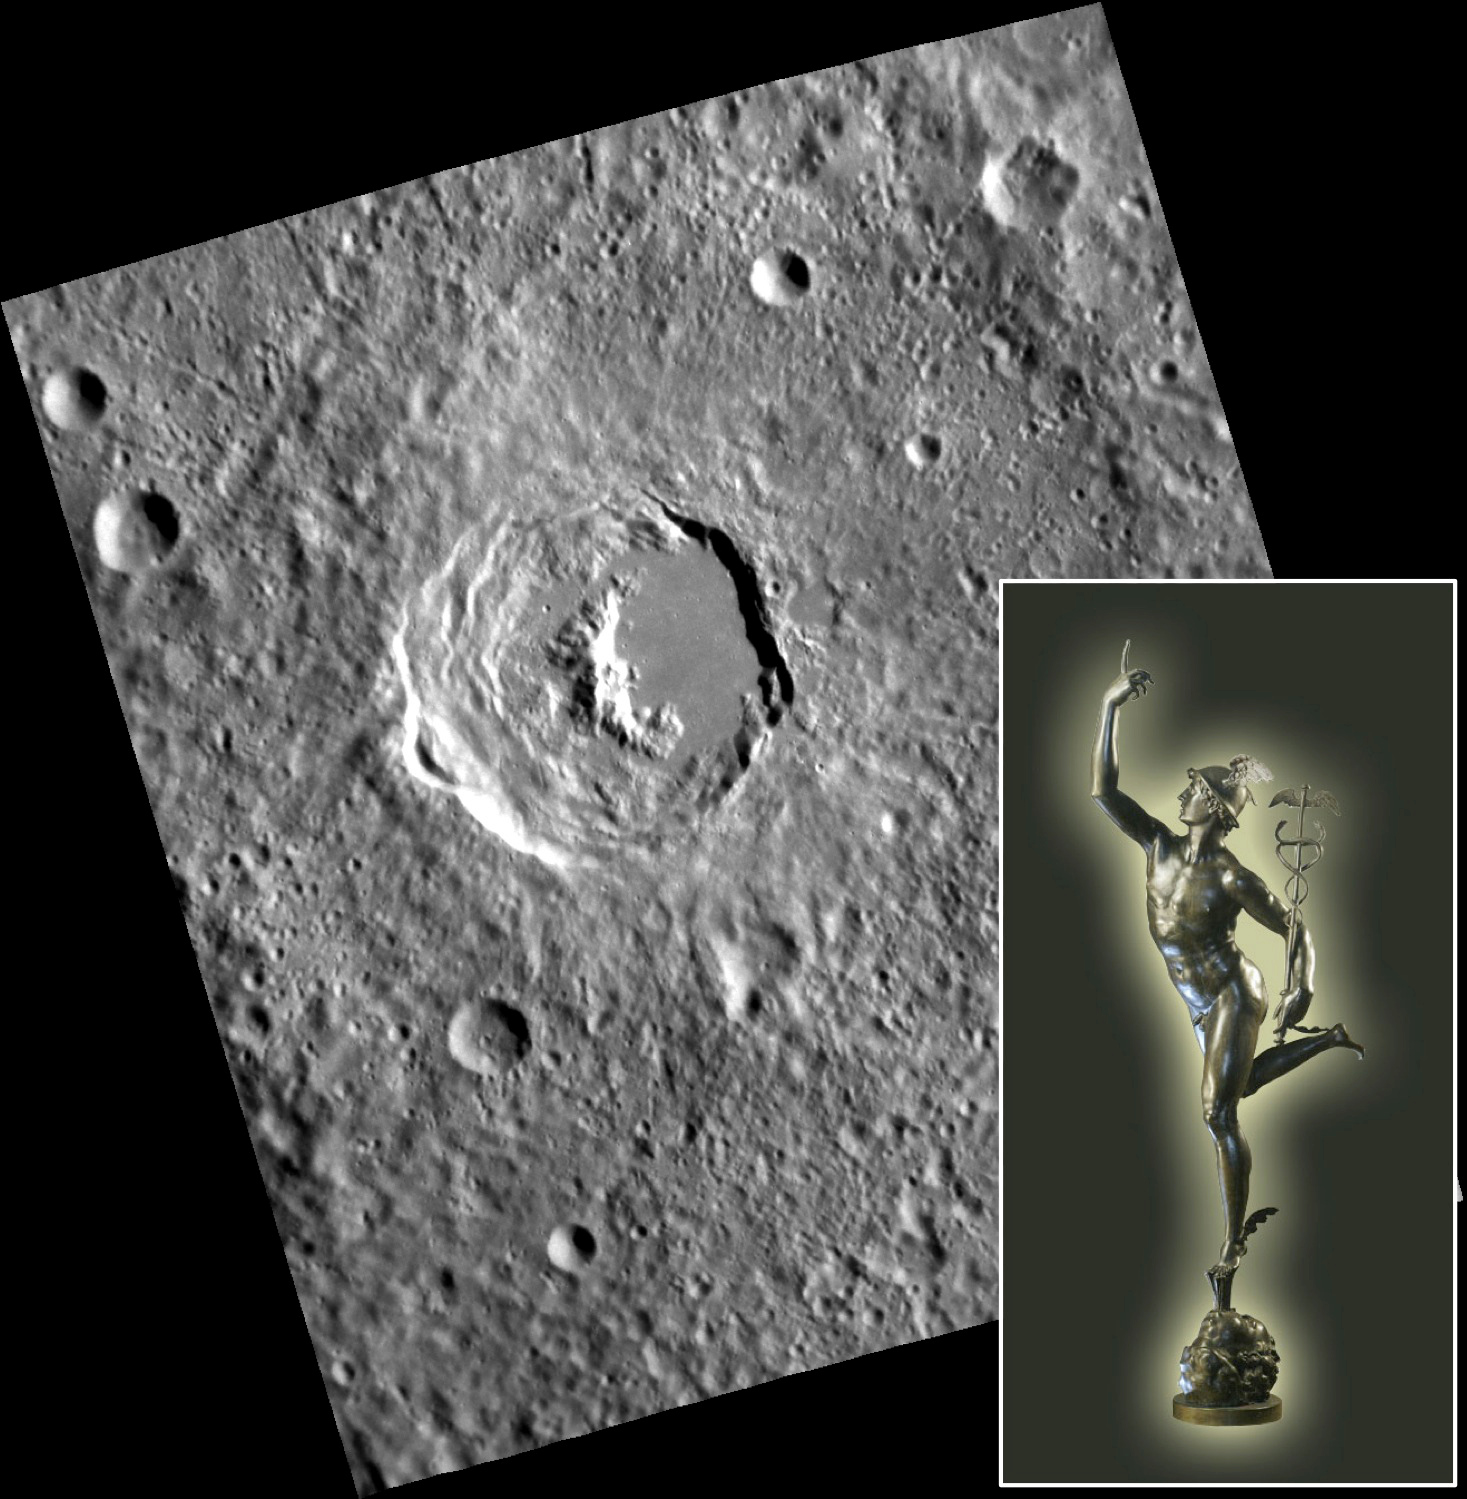

Mercury in Bronze

This lovely, fresh, complex crater with a crescent-shaped central peak was recently given the name Giambologna by the International Astronomical Union. The Dutch sculptor Jean Boulogne Giambologna (1529-1608) is most famous for his bronze statues of the god Mercury. The inset photograph shows one that resides in the Museo Nazionale del Bargello, Florence, Italy. Giambologna crater is distinctive for its wide, terraced western wall and the very smooth impact melt pond that covers the eastern floor. The wall terracing probably resulted from extensive collapse that happened because Giambologna formed on a slope — the wall of an older, larger crater.

This image was acquired as part of MDIS’s high-resolution stereo imaging campaign. Images from the stereo imaging campaign are used in combination with the surface morphology base map or the albedo base map to create high-resolution stereo views of Mercury’s surface, with an average resolution of 200 meters/pixel. Viewing the surface under the same Sun illumination conditions but from two or more viewing angles enables information about the small-scale topography of Mercury’s surface to be obtained.

Date acquired: October 15, 2011
Image Mission Elapsed Time (MET): 227171471
Image ID: 888364
Instrument: Narrow Angle Camera (NAC) of the Mercury Dual Imaging System (MDIS)
Center Latitude: -42.86°
Center Longitude: 236.7° E
Resolution: 202 meters/pixel
Scale: Giambologna crater is about 67 km (42 mi.) in diameter; Giambologna’s Mercury is 180 cm (71 in.) tall
Incidence Angle: 65.8°
Emission Angle: 23.9°
Phase Angle: 67.8°

The MESSENGER spacecraft is the first ever to orbit the planet Mercury, and the spacecraft’s seven scientific instruments and radio science investigation are unraveling the history and evolution of the Solar System’s innermost planet. MESSENGER acquired over 150,000 images and extensive other data sets. MESSENGER is capable of continuing orbital operations until early 2015.

For information regarding the use of images, see the MESSENGER image use policy.

Credit: NASA/Johns Hopkins University Applied Physics Laboratory/Carnegie Institution of Washington